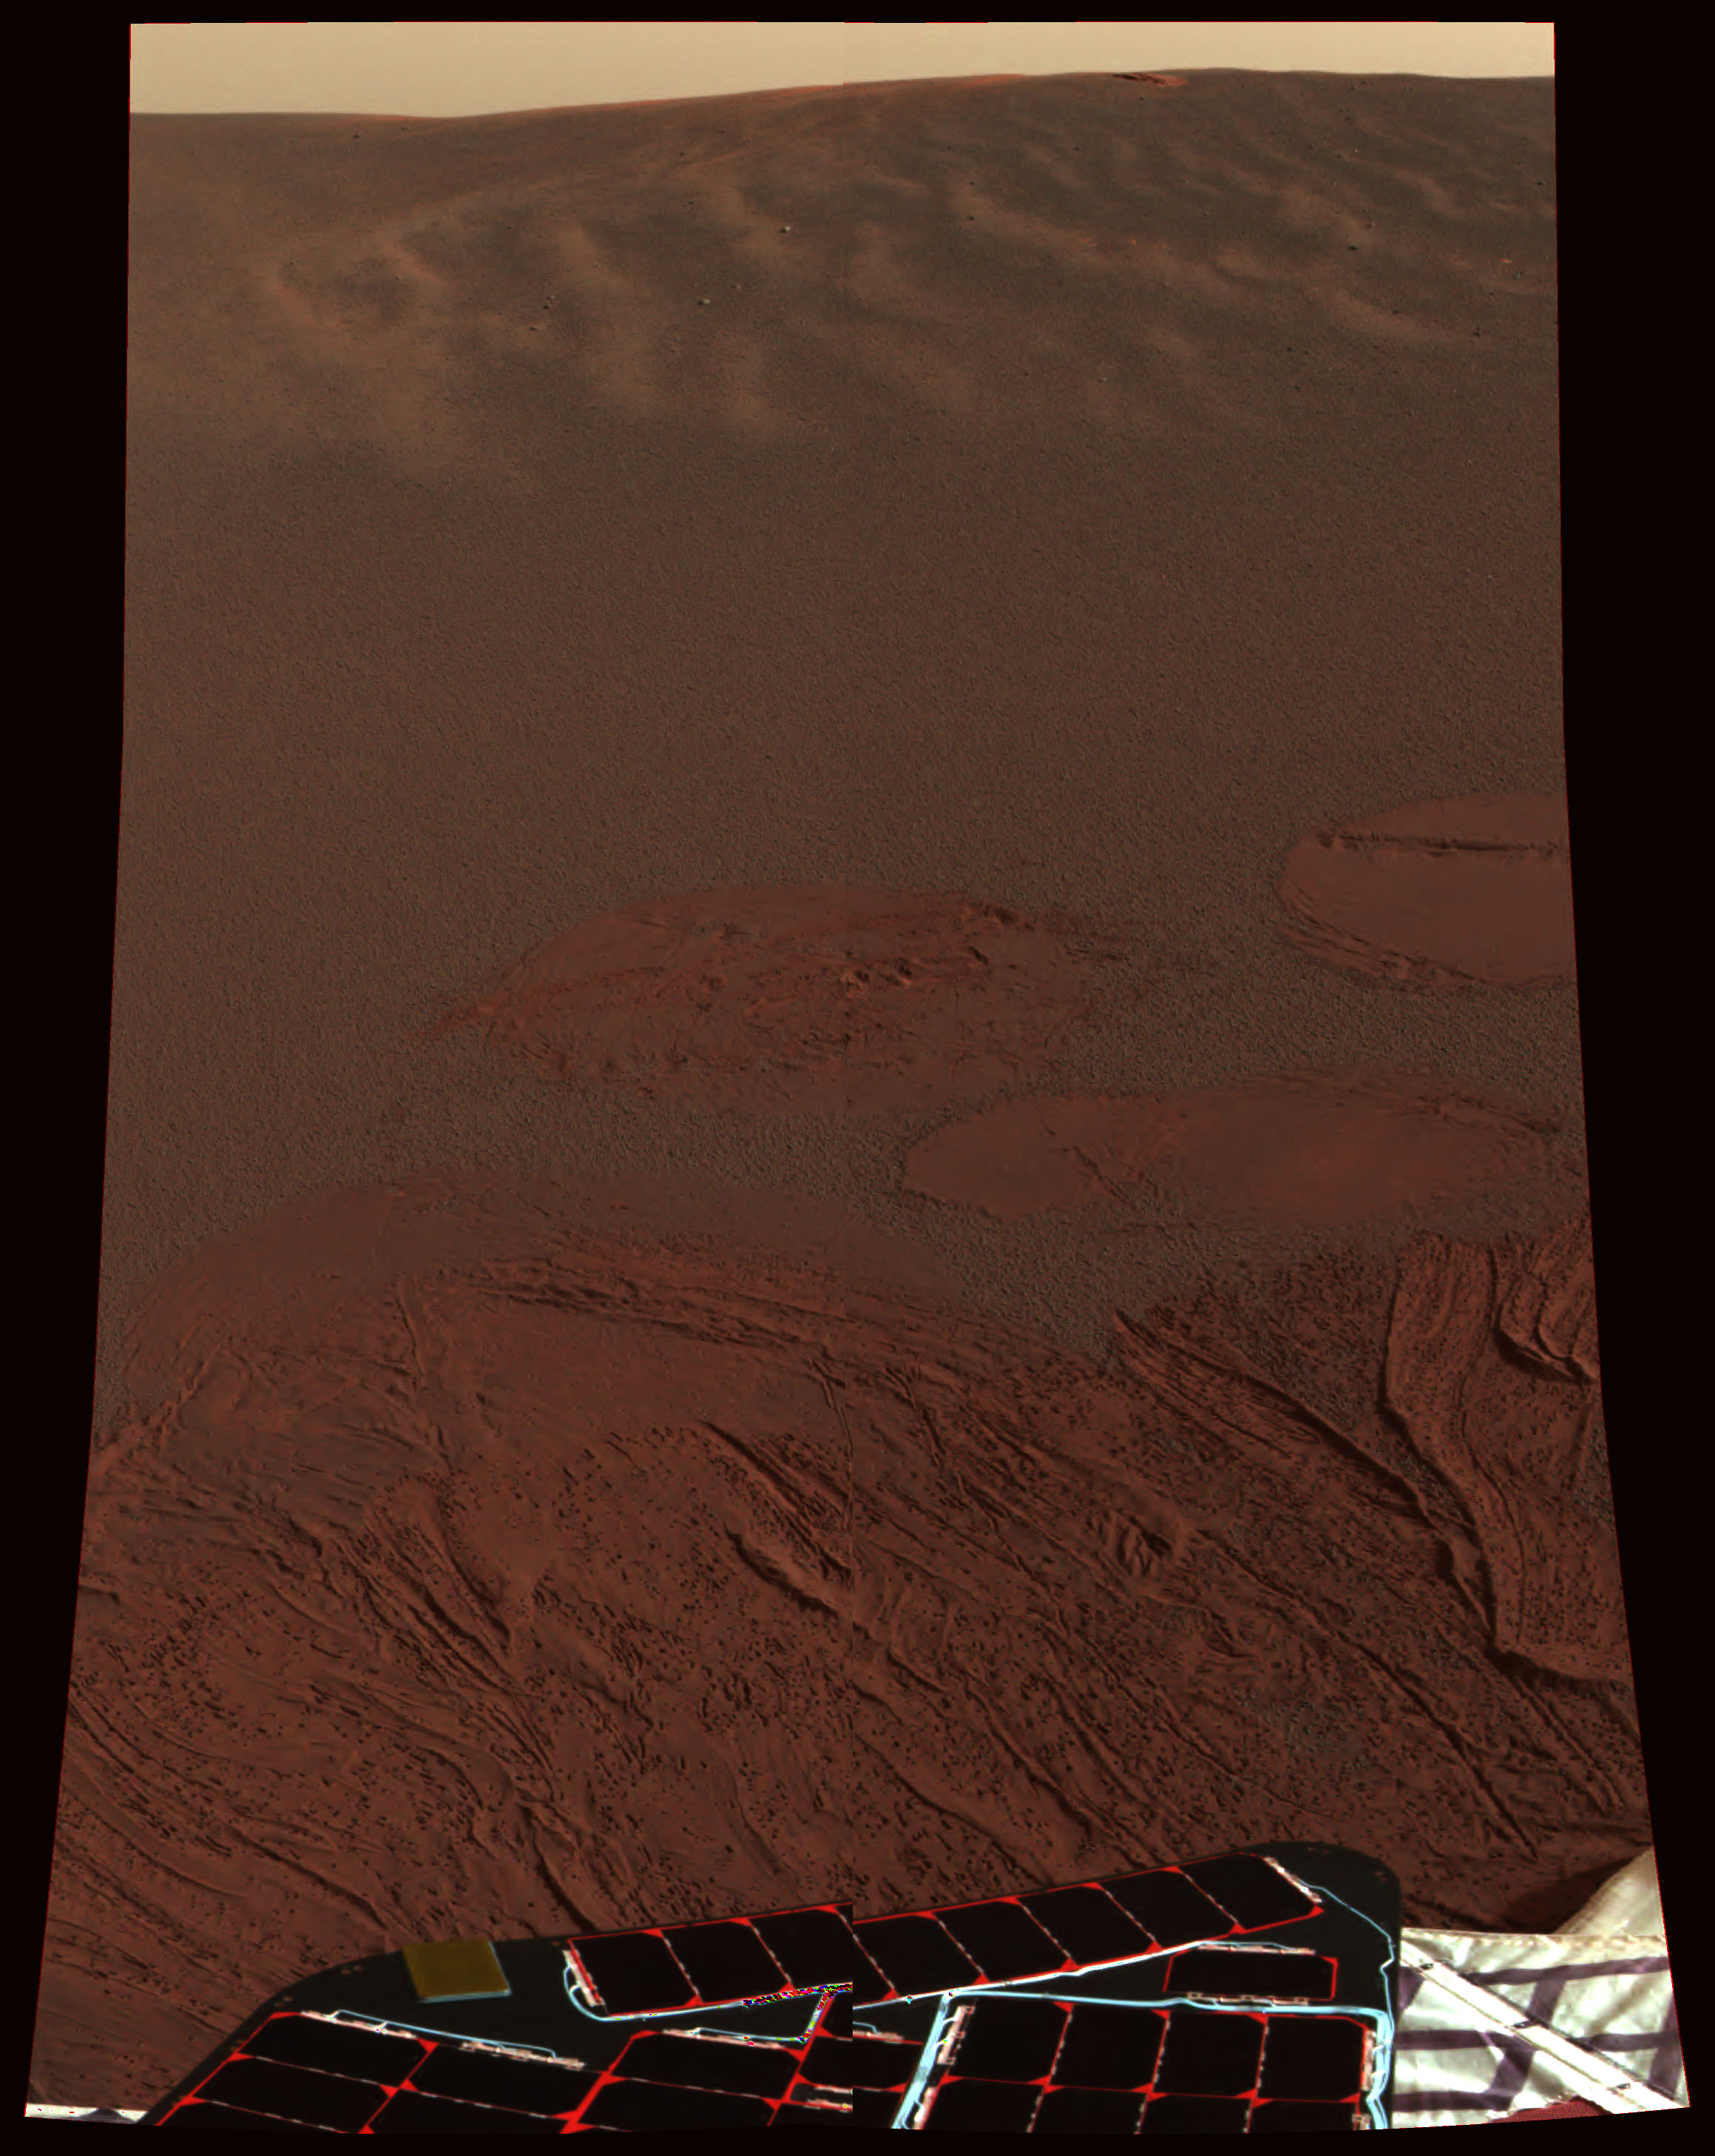

Meridiani Planum in Color

This color image shows the martian landscape at Meridiani Planum, where the Mars Exploration Rover Opportunity successfully landed at 9:05 p.m. PST on Saturday. This is one of the first images beamed back to Earth from the rover shortly after it touched down. The image was captured by the rover’s panoramic camera.

Credit: NASA/JPL/Cornell